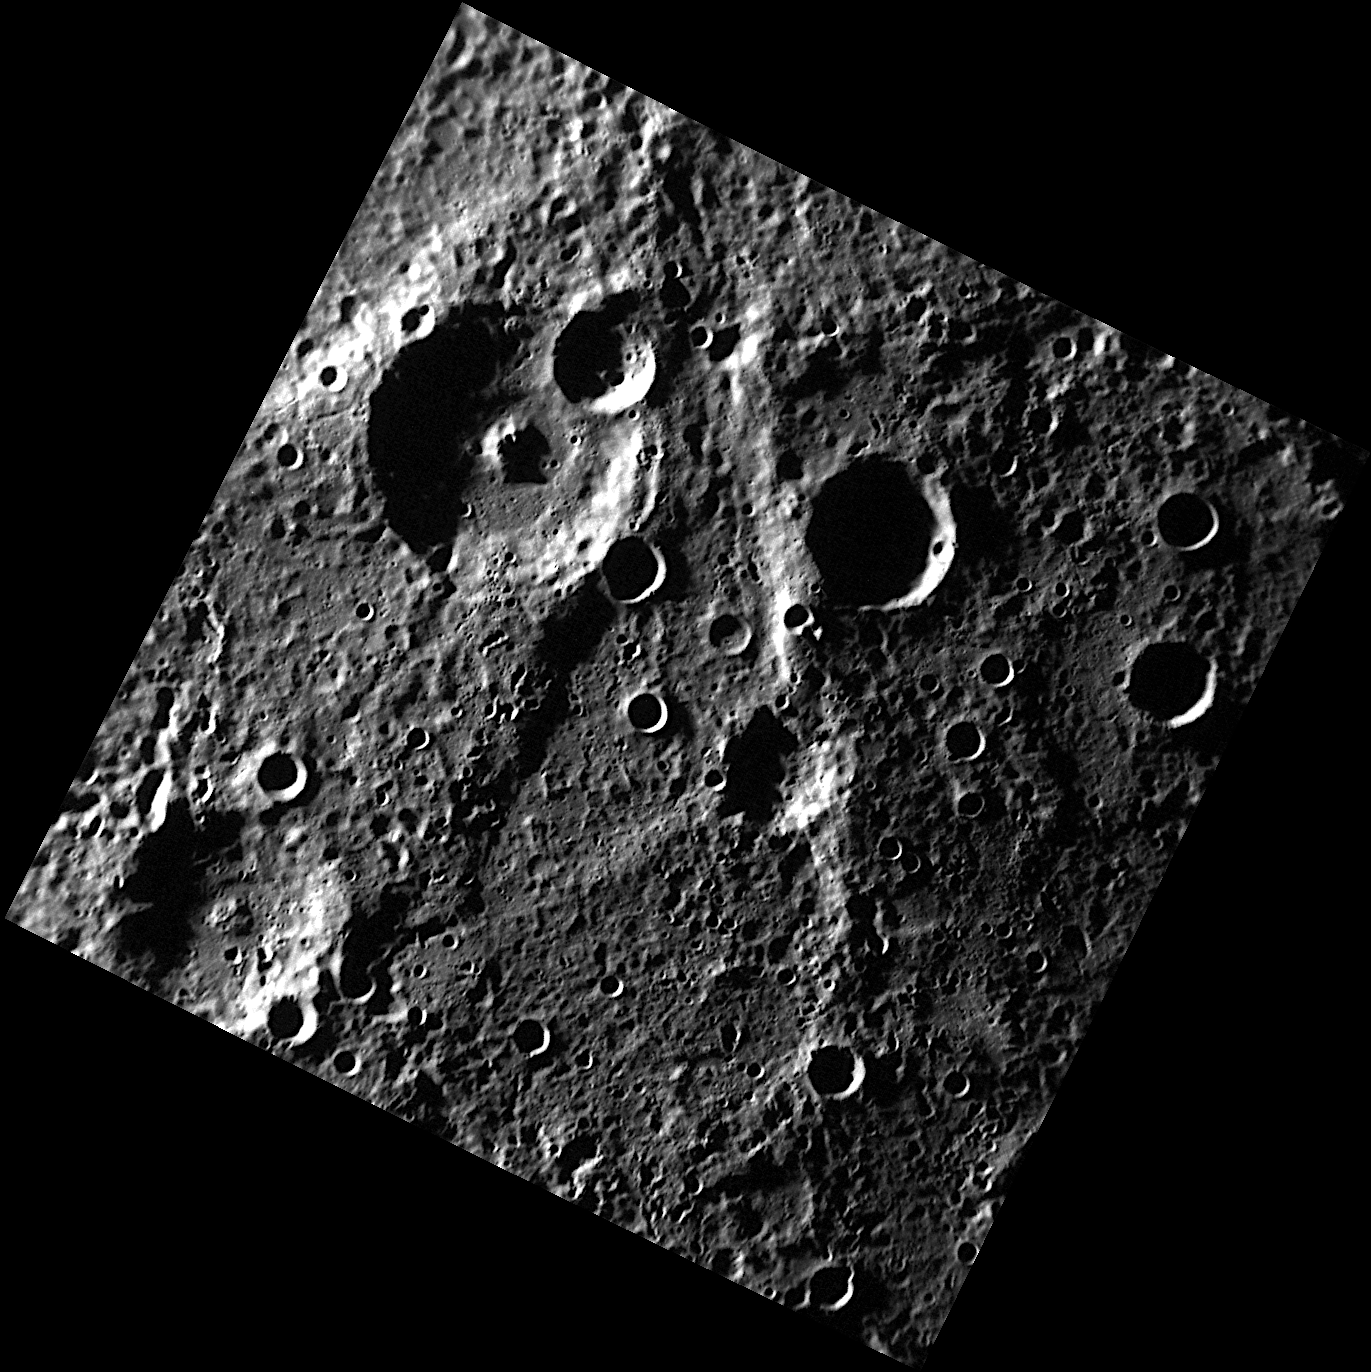

Belinskij and Craters of Darkness

The largest crater in this scene, located in the upper left portion of the image, is Belinskij, named for the Russian literary critic and journalist Vissarion Grigoryevich Belinskij (1811-1848). The crater to the east of Belinskij and about half its size contains radar-bright material. This material may be water ice, present due to low temperature conditions within a permanently shadowed region of this crater. MDIS’s south polar imaging campaign will determine which of Mercury’s craters contain areas of permanent shadow.

This image was acquired as part of MDIS’s high-resolution surface morphology base map. The surface morphology base map will cover more than 90% of Mercury’s surface with an average resolution of 250 meters/pixel (0.16 miles/pixel or 820 feet/pixel). Images acquired for the surface morphology base map typically have off-vertical Sun angles (i.e., high incidence angles) and visible shadows so as to reveal clearly the topographic form of geologic features.

On March 17, 2011 (March 18, 2011, UTC), MESSENGER became the first spacecraft ever to orbit the planet Mercury. The mission is currently in its commissioning phase, during which spacecraft and instrument performance are verified through a series of specially designed checkout activities. In the course of the one-year primary mission, the spacecraft’s seven scientific instruments and radio science investigation will unravel the history and evolution of the Solar System’s innermost planet. Visit the Why Mercury? section of this website to learn more about the science questions that the MESSENGER mission has set out to answer.

Date acquired: May 23, 2011
Image Mission Elapsed Time (MET): 214641016
Image ID: 288387
Instrument: Narrow Angle Camera (NAC) of the Mercury Dual Imaging System (MDIS)
Center Latitude: -78.45°
Center Longitude: 260.9° E
Resolution: 237 meters/pixel
Scale: Belinskij has a diameter of 71 kilometers
Incidence Angle: 84.9°
Emission Angle: 0.9°
Phase Angle: 85.4°

These images are from MESSENGER, a NASA Discovery mission to conduct the first orbital study of the innermost planet, Mercury. For information regarding the use of images, see the MESSENGER image use policy.

Credit: NASA/Johns Hopkins University Applied Physics Laboratory/Carnegie Institution of Washington